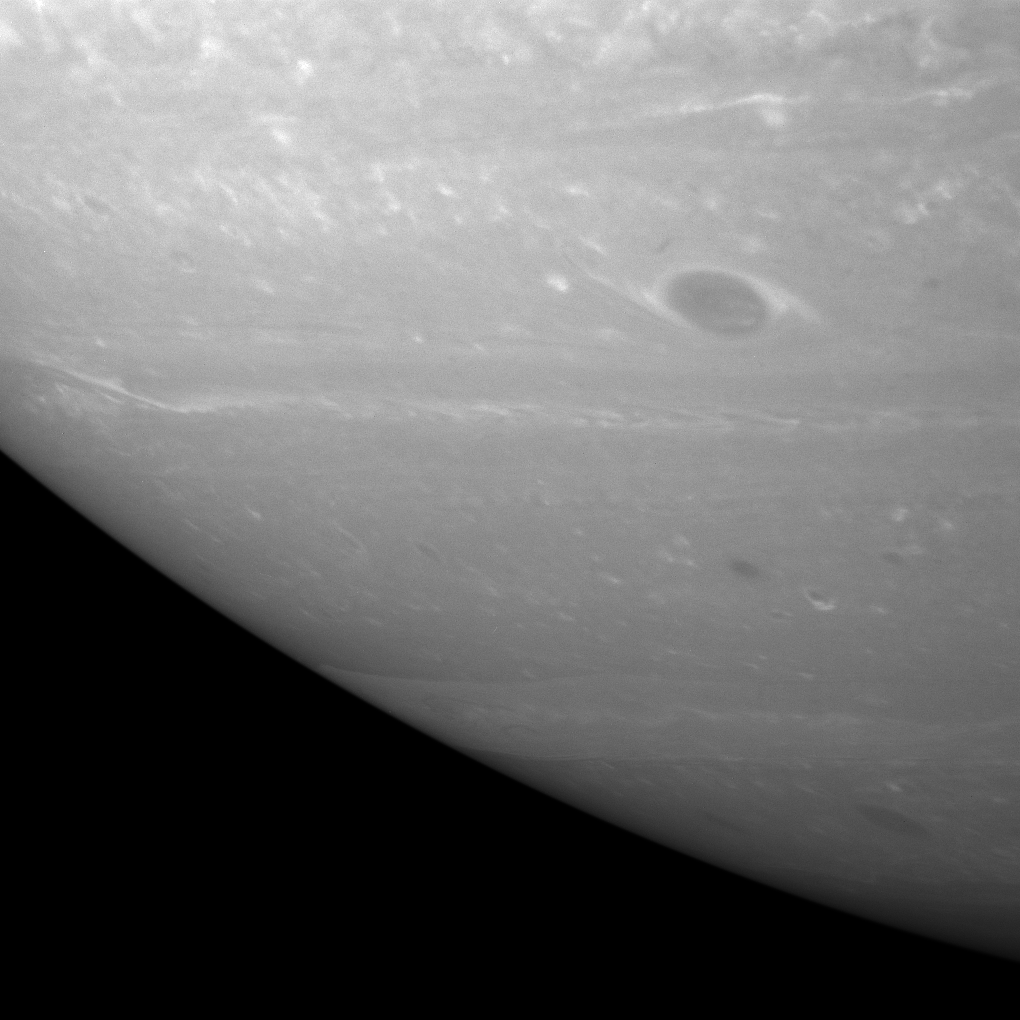

The Storms Within

The Cassini spacecraft has a peek beneath the hazes in Saturn’s upper atmosphere at the swirling vortices that lurk below.

Many vortices can be seen in this image, varying in size from small to large. The largest one in this image exhibits a collar of bright clouds surrounding the central dark core.

The view is centered on a region 46 degrees south of the planet’s equator.

The image was taken with the Cassini spacecraft narrow-angle camera on Aug. 12, 2007 using a spectral filter sensitive to wavelengths of infrared light centered at 750 nanometers. The view was acquired at a distance of approximately 4.1 million kilometers (2.5 million miles) from Saturn. Image scale is 24 kilometers (15 miles) per pixel.

The Cassini-Huygens mission is a cooperative project of NASA, the European Space Agency and the Italian Space Agency. The Jet Propulsion Laboratory, a division of the California Institute of Technology in Pasadena, manages the mission for NASA’s Science Mission Directorate, Washington, D.C. The Cassini orbiter and its two onboard cameras were designed, developed and assembled at JPL. The imaging operations center is based at the Space Science Institute in Boulder, Colo.

Credit: NASA/JPL/Space Science Institute